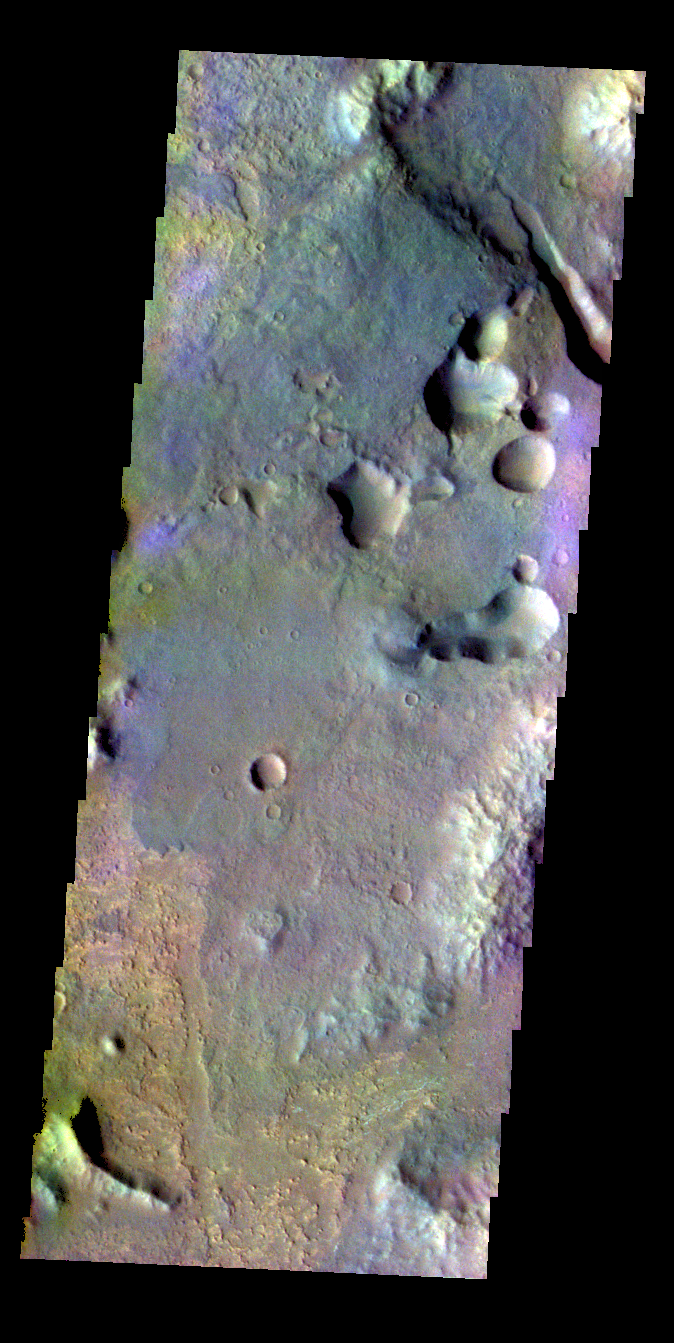

Margaritifer Terra – False Color

The THEMIS VIS camera contains 5 filters. The data from different filters can be combined in multiple ways to create a false color image. These false color images may reveal subtle variations of the surface not easily identified in a single band image. Today’s false color image shows part of Margaritifer Terra near Margaritifer Chaos.

Credit: NASA/JPL-Caltech/ASU